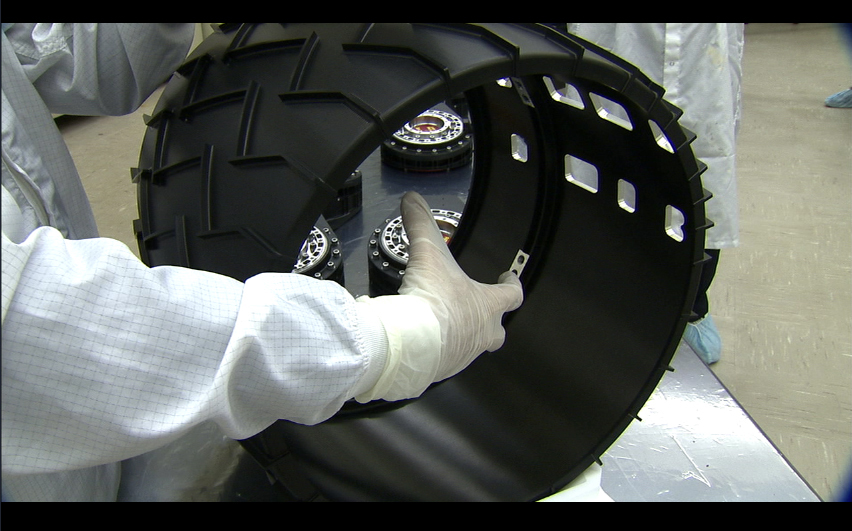

Wheel for Mars Science Laboratory Rover

Each of the six wheels for NASA’s Mars Science Laboratory rover is about half a meter (20 inches) in diameter.

JPL, a division of the California Institute of Technology, manages the Mars Science Laboratory Project for the NASA Science Mission Directorate, Washington.

Credit: NASA/JPL-Caltech